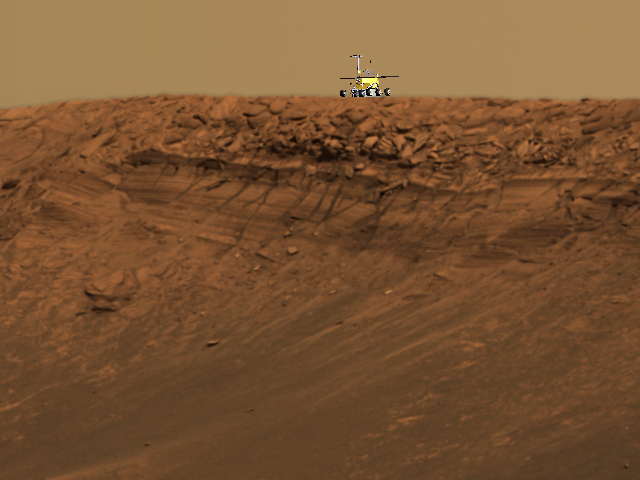

‘Endurance’: A Daunting Challenge

This image shows the approximate size of the Mars Exploration Rover Opportunity in comparison to the impressive impact crater dubbed “Endurance,” which is roughly 130 meters (430 feet) across. A model of Opportunity has been superimposed on top of an approximate true-color image taken by the rover’s panoramic camera. Scientists are eager to explore Endurance for clues to the red planet’s history. The crater’s exposed walls provide a window to what lies beneath the surface of Mars and thus what geologic processes occurred there in the past. While recent studies of the smaller crater nicknamed “Eagle” revealed an evaporating body of salty water, that crater was not deep enough to indicate what came before the water. Endurance may be able to help answer this question, but the challenge is getting to the scientific targets: most of the crater’s rocks are embedded in vertical cliffs. Rover planners are developing strategies to overcome this obstacle.

This image is a portion of a larger mosaic taken with the panoramic camera’s 480-, 530- and 750-nanometer filters on sols 97 and 98.

Credit: NASA/JPL/Cornell